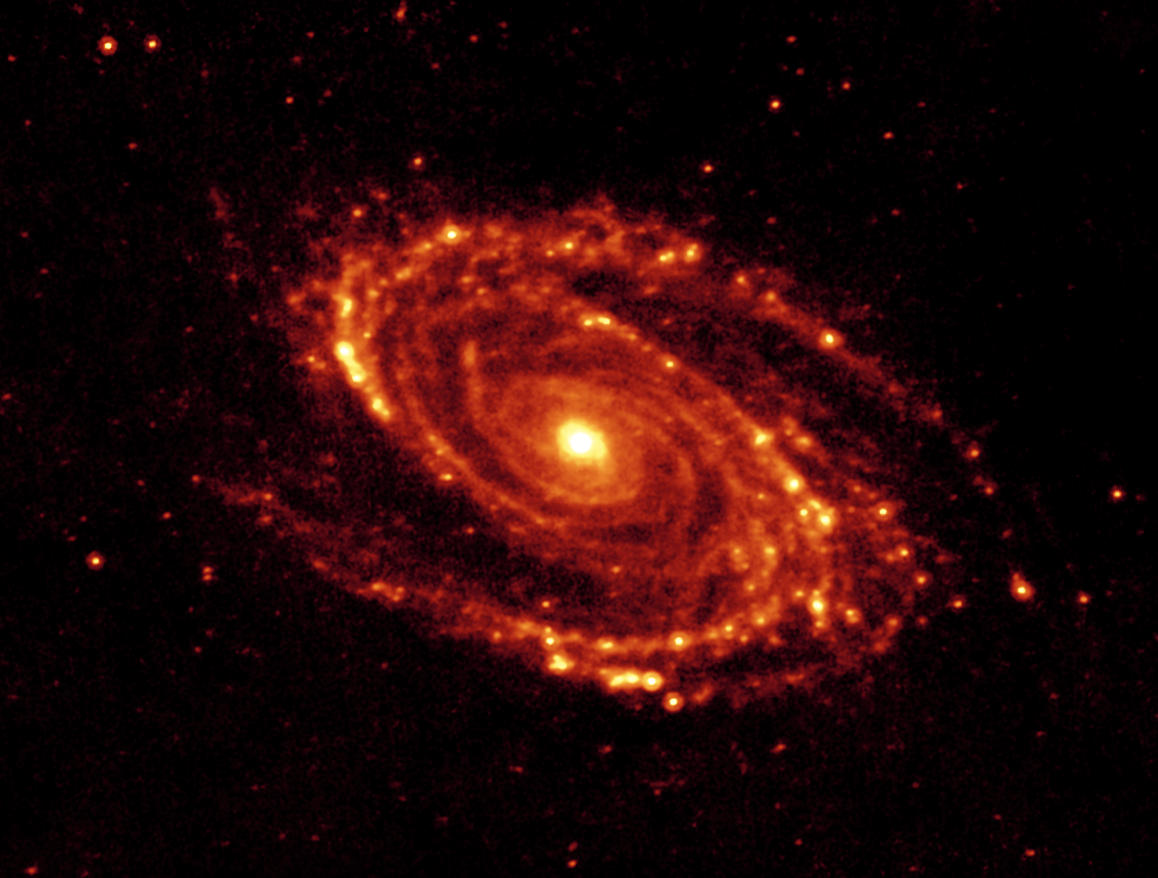

24-micron image of the Spiral Galaxy Messier 81

The magnificent spiral arms of the nearby galaxy Messier 81 are highlighted in this image from NASA's Spitzer Space Telescope. Located in the northern constellation of Ursa Major (which also includes the Big Dipper), this galaxy is easily visible through binoculars or a small telescope. M81 is located at a distance of 12 million light-years.

This 24-micron multiband imaging photometer image shows emission from warm dust heated by the most luminous young stars. The infrared-bright clumpy knots within the spiral arms show where massive stars are being born in giant H II (ionized hydrogen) regions. Studying the locations of these star forming regions with respect to the overall mass distribution and other constituents of the galaxy (e.g., gas) will help identify the conditions and processes needed for star formation.

Credit: NASA/JPL-Caltech/K. Gordon (University of Arizona) & S. Willner (Harvard-Smithsonian Center for Astrophysics)